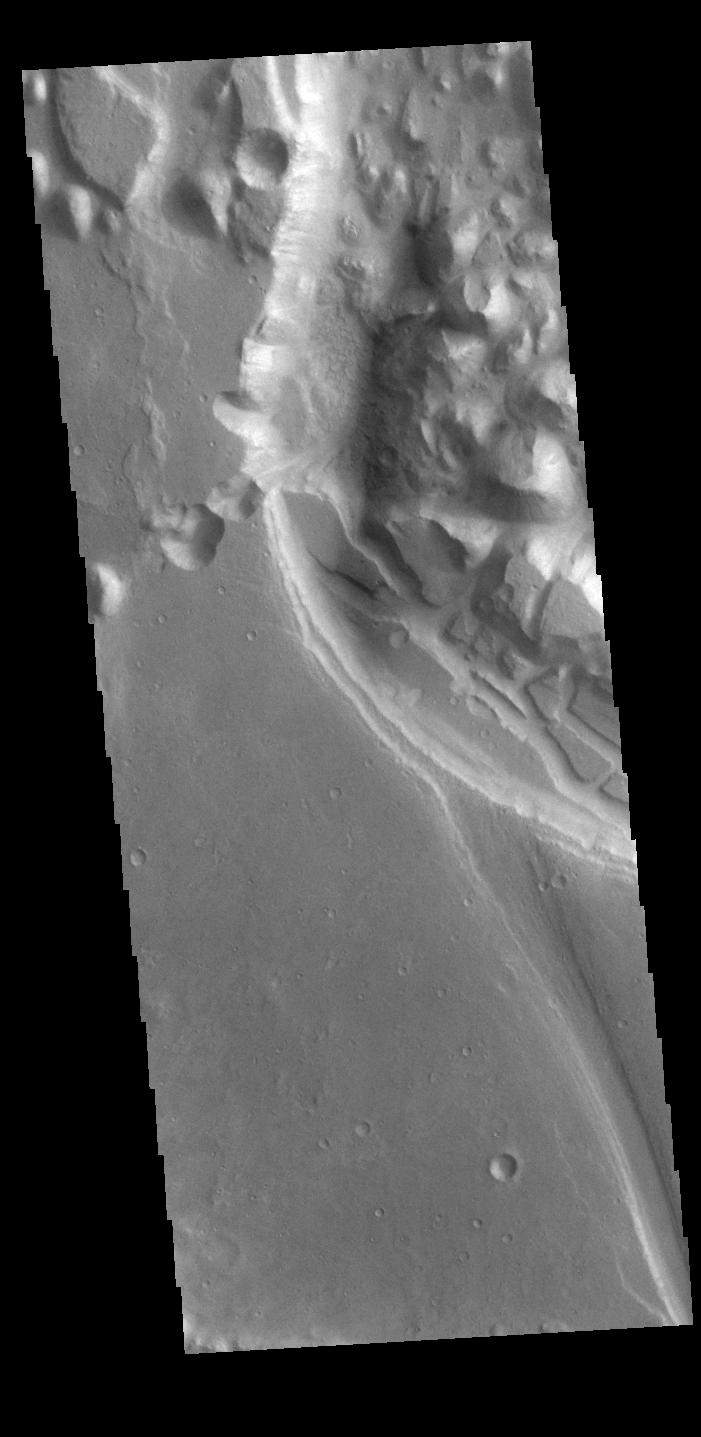

Xanthe Chaos

This VIS image shows part of Xanthe Chaos. Xanthe Chaos is a small region of mesas located within Shalbatana Vallis.

In planetary nomenclature, the descriptor term chaos means “distinctive area of broken terrain”. The general morphology of chaos is steep-sided mesas with intervening small valleys. With time and erosion the valleys widen and the mesas grow smaller. While on many planets chaos terrain results from tectonic forces, on Mars it is most likely that chaos terrain results from the release of melted subsurface ice.

Credit: NASA/JPL-Caltech/ASU